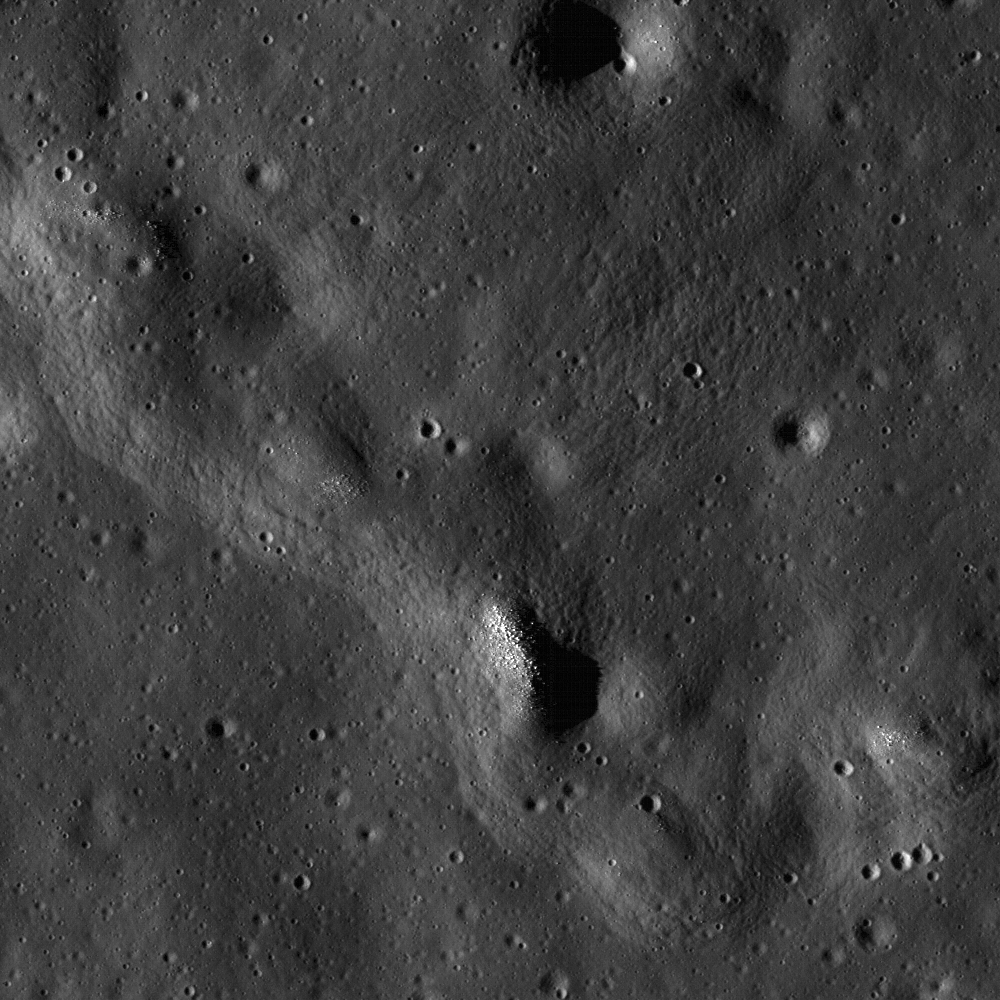

Wrinkle Ridge in Oceanus Procellarum

Exposed boulders are clustered on the crest of a sharply defined wrinkle ridge, much like sprinkles on an ice cream cone. Image width is 680 meters, or 2230 feet, and illumination is from the lower left in LROC NAC M117881169R.

NASA’s Goddard Space Flight Center built and manages the mission for the Exploration Systems Mission Directorate at NASA Headquarters in Washington. The Lunar Reconnaissance Orbiter Camera was designed to acquire data for landing site certification and to conduct polar illumination studies and global mapping. Operated by Arizona State University, LROC consists of a pair of narrow-angle cameras (NAC) and a single wide-angle camera (WAC). The mission is expected to return over 70 terabytes of image data.

Credit: NASA/GSFC/Arizona State University